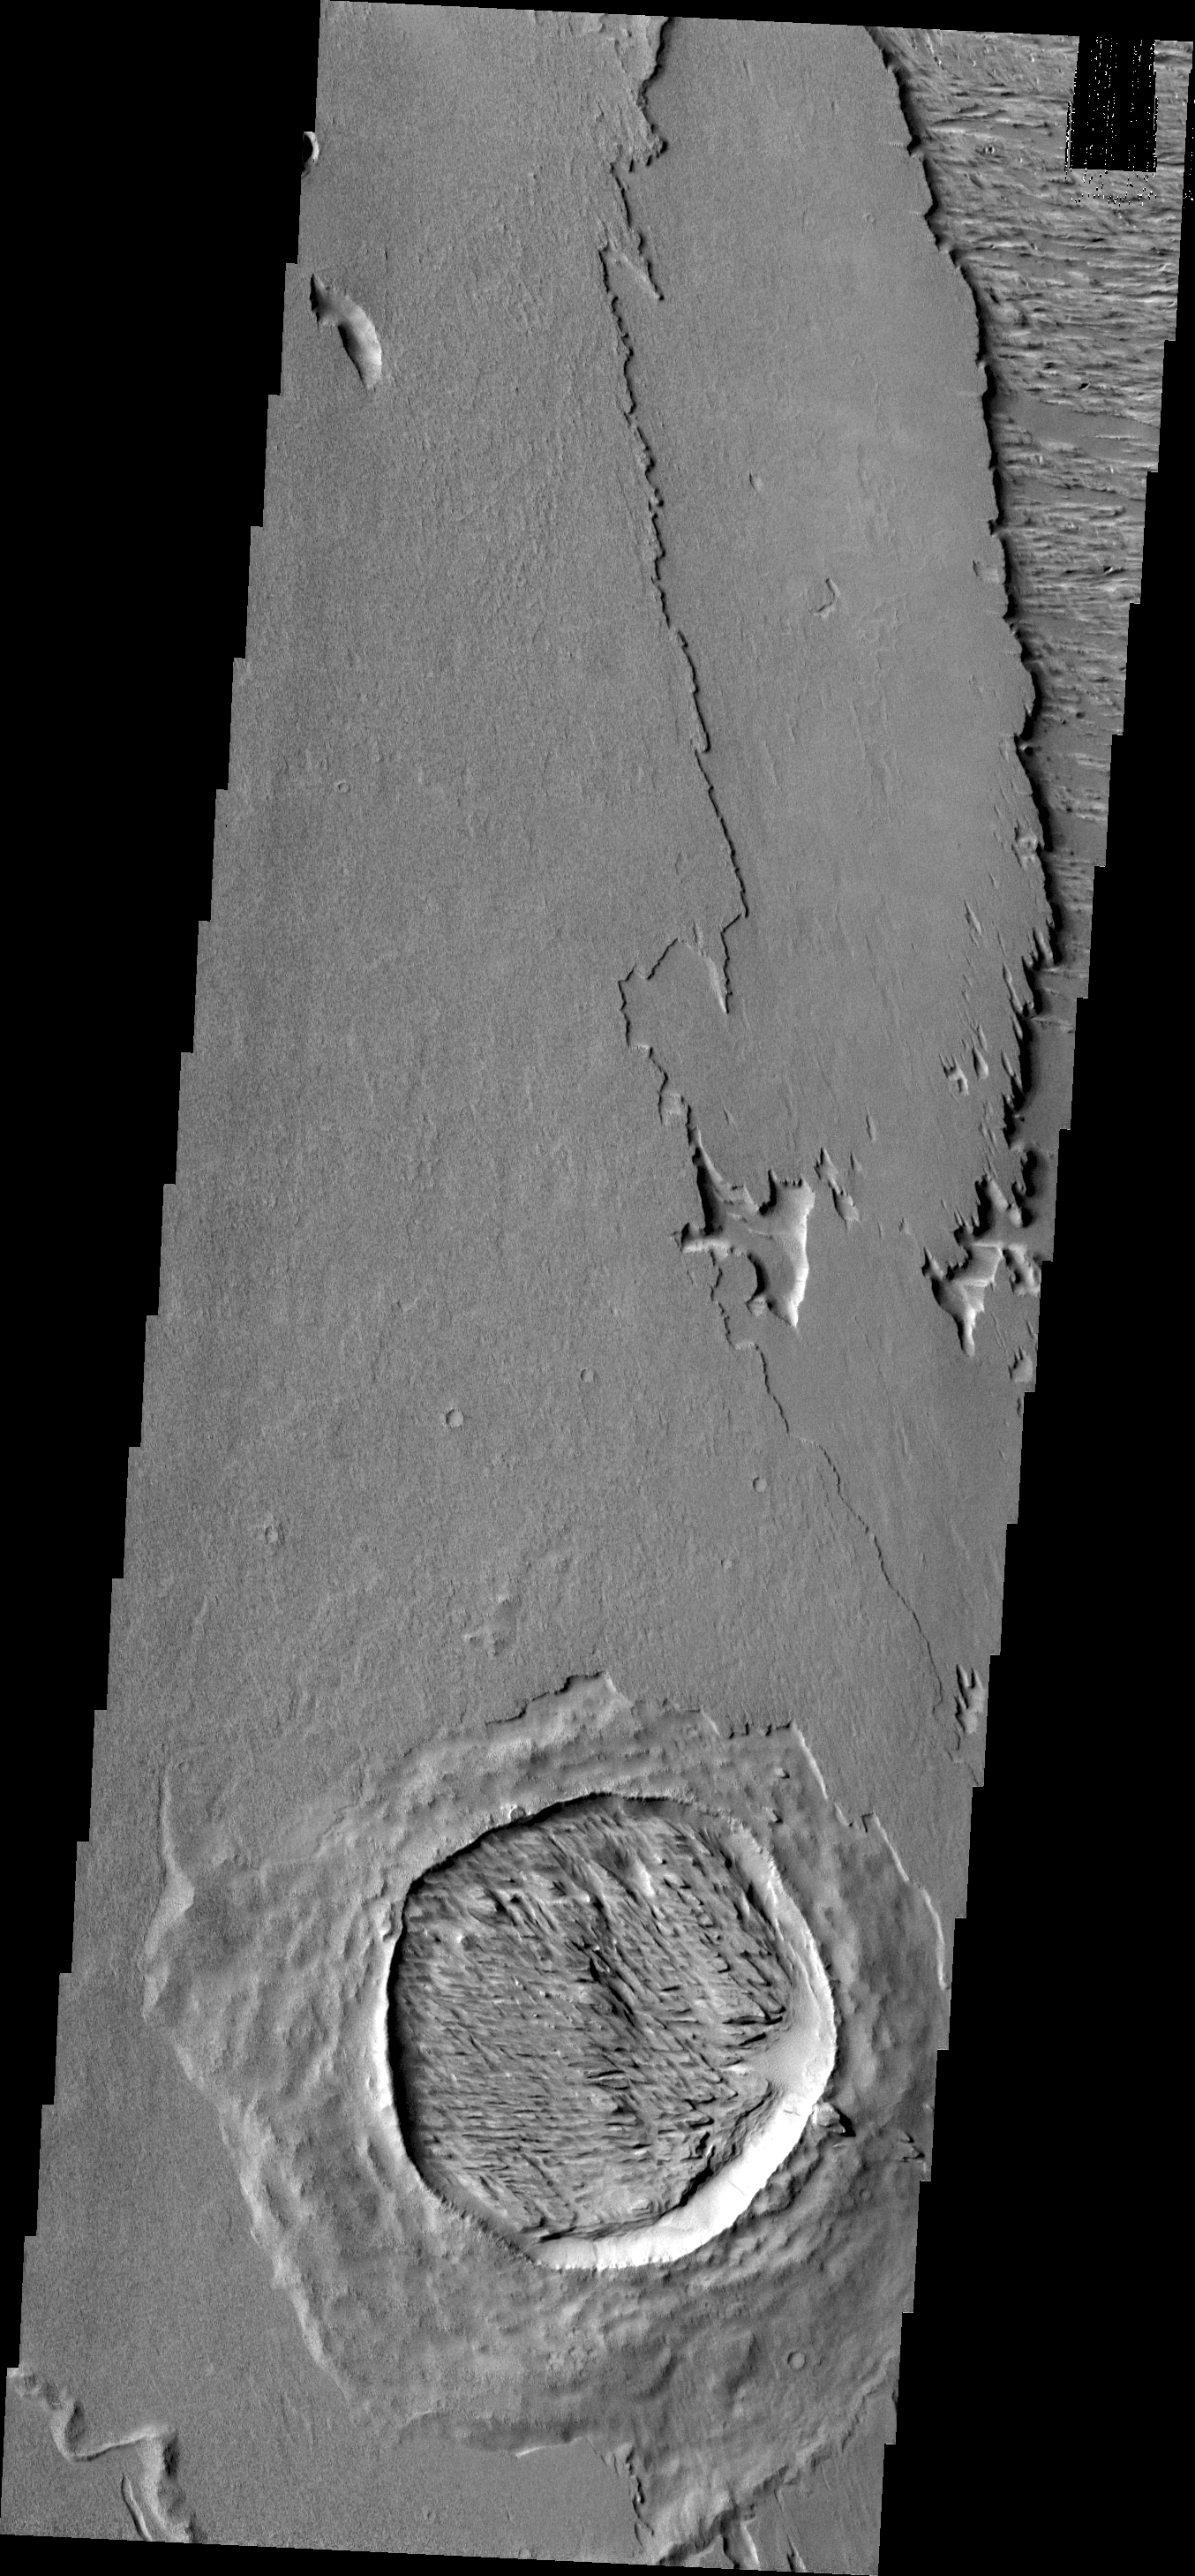

Wind Erosion

The crater in this VIS image has not only been filled by wind-blown material, but that material has been eroded into the two directions of winnowing by continued wind action.

Credit: NASA/JPL/ASU